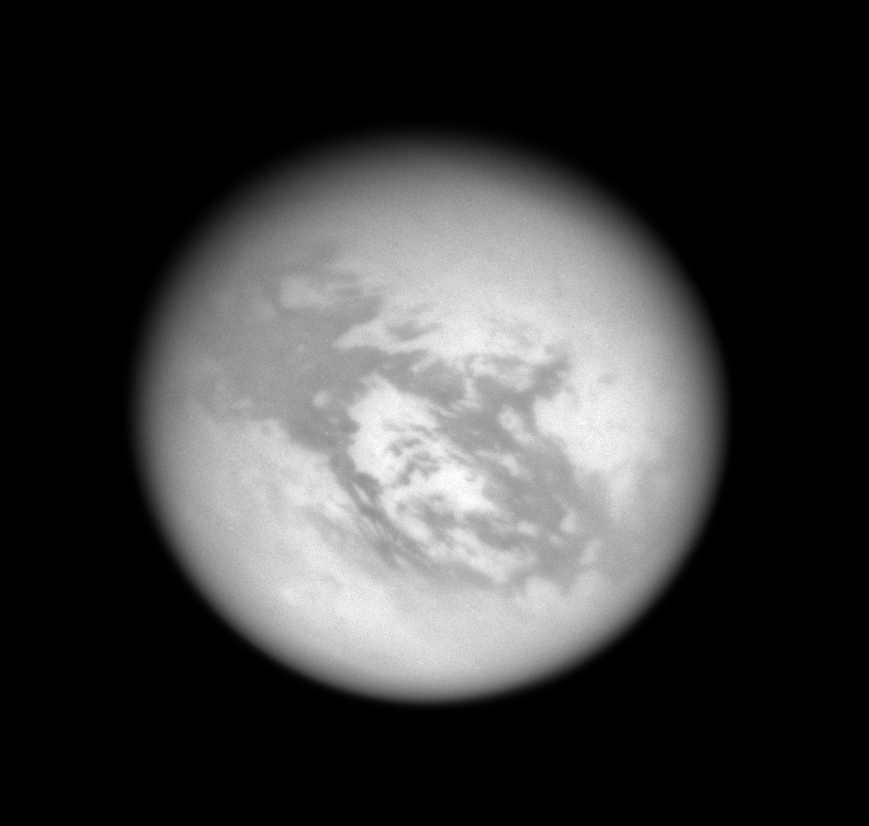

Above Adiri

Within the windswept wastes of Titan’s equatorial dune desert lies the 1,700-km (1,050-mi) wide bright region called Adiri, seen here at center. The intrepid Huygens probe landed off the northeastern edge of Adiri in January 2005.

This view looks toward the anti-Saturn side of Titan (5,150 kilometers, or 3,200 miles across) — the side that always faces away from Saturn as the moon orbits. North on Titan is up and rotated 26 degrees to the right.

The image was taken using a spectral filter sensitive to wavelengths of infrared light centered at 939 nanometers. The view was acquired with the Cassini spacecraft wide-angle camera on June 14, 2007 at a distance of approximately 157,000 kilometers (98,000 miles) from Titan. Image scale is 9 kilometers (6 miles) per pixel.

The Cassini-Huygens mission is a cooperative project of NASA, the European Space Agency and the Italian Space Agency. The Jet Propulsion Laboratory, a division of the California Institute of Technology in Pasadena, manages the mission for NASA’s Science Mission Directorate, Washington, D.C. The Cassini orbiter and its two onboard cameras were designed, developed and assembled at JPL. The imaging operations center is based at the Space Science Institute in Boulder, Colo.

Credit: NASA/JPL/Space Science Institute